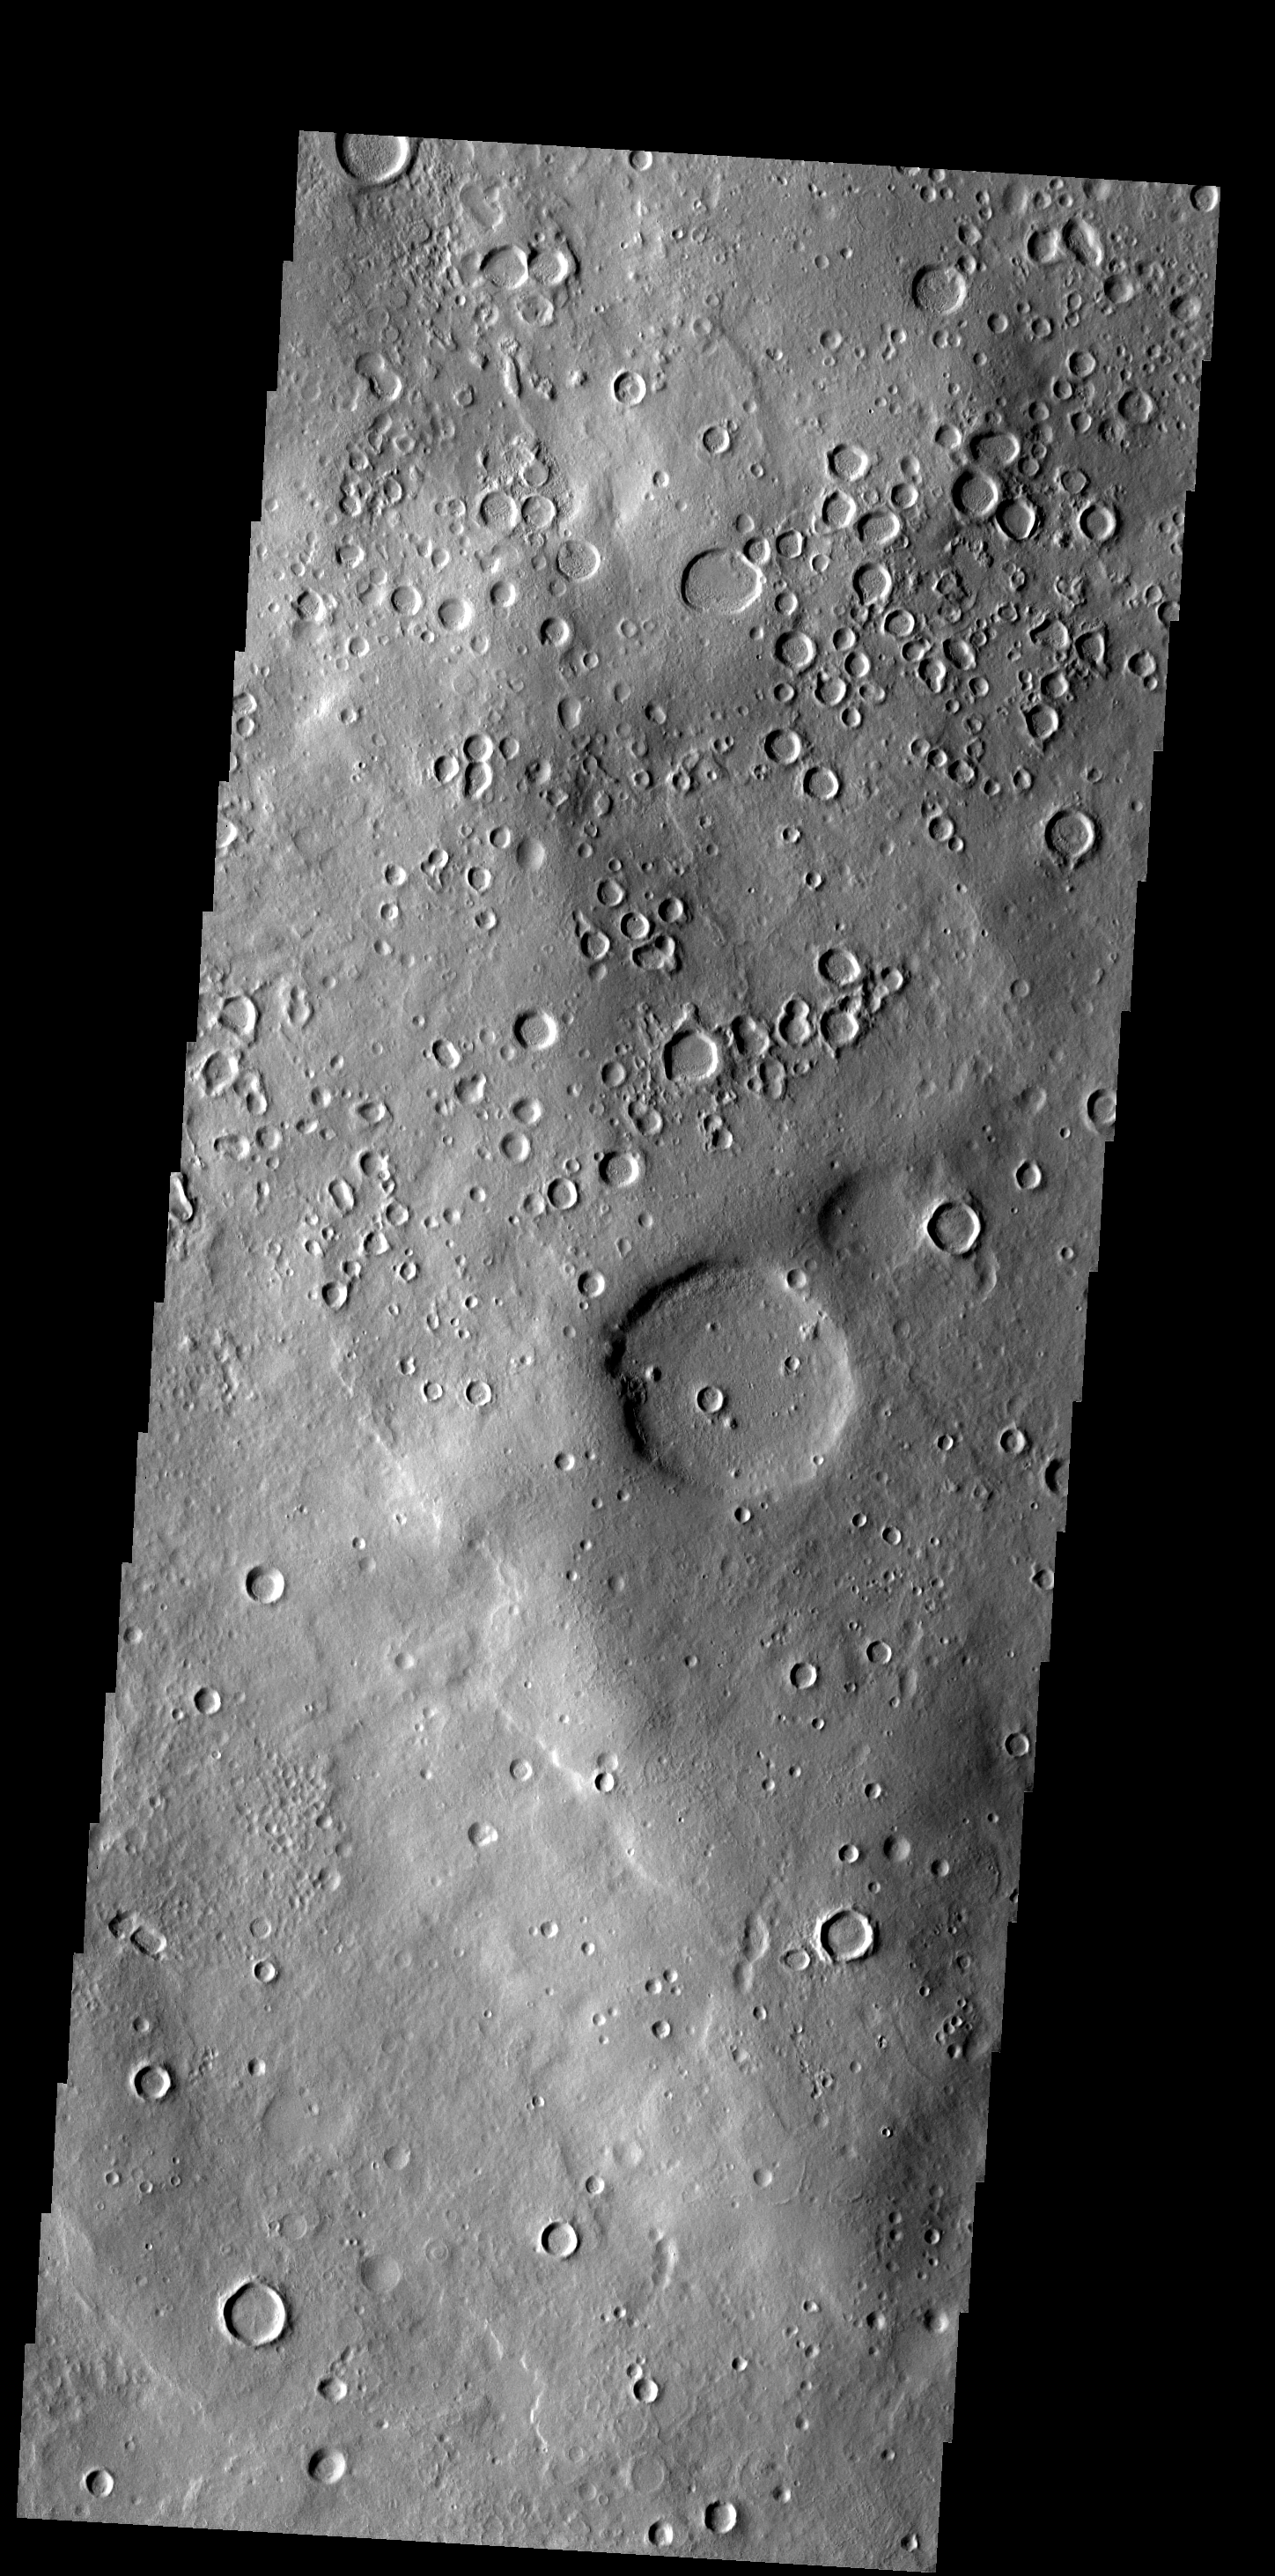

Lot of Craters

This region of Terra Sabaea contains areas with high densities of small craters.

Image information: VIS instrument. Latitude 36.8N, Longitude 42.7E. 19 meter/pixel resolution.

Please see the THEMIS Data Citation Note for details on crediting THEMIS images.

Note: this THEMIS visual image has not been radiometrically nor geometrically calibrated for this preliminary release. An empirical correction has been performed to remove instrumental effects. A linear shift has been applied in the cross-track and down-track direction to approximate spacecraft and planetary motion. Fully calibrated and geometrically projected images will be released through the Planetary Data System in accordance with Project policies at a later time.

NASA’s Jet Propulsion Laboratory manages the 2001 Mars Odyssey mission for NASA’s Office of Space Science, Washington, D.C. The Thermal Emission Imaging System (THEMIS) was developed by Arizona State University, Tempe, in collaboration with Raytheon Santa Barbara Remote Sensing. The THEMIS investigation is led by Dr. Philip Christensen at Arizona State University. Lockheed Martin Astronautics, Denver, is the prime contractor for the Odyssey project, and developed and built the orbiter. Mission operations are conducted jointly from Lockheed Martin and from JPL, a division of the California Institute of Technology in Pasadena.

Credit: NASA/JPL/ASU